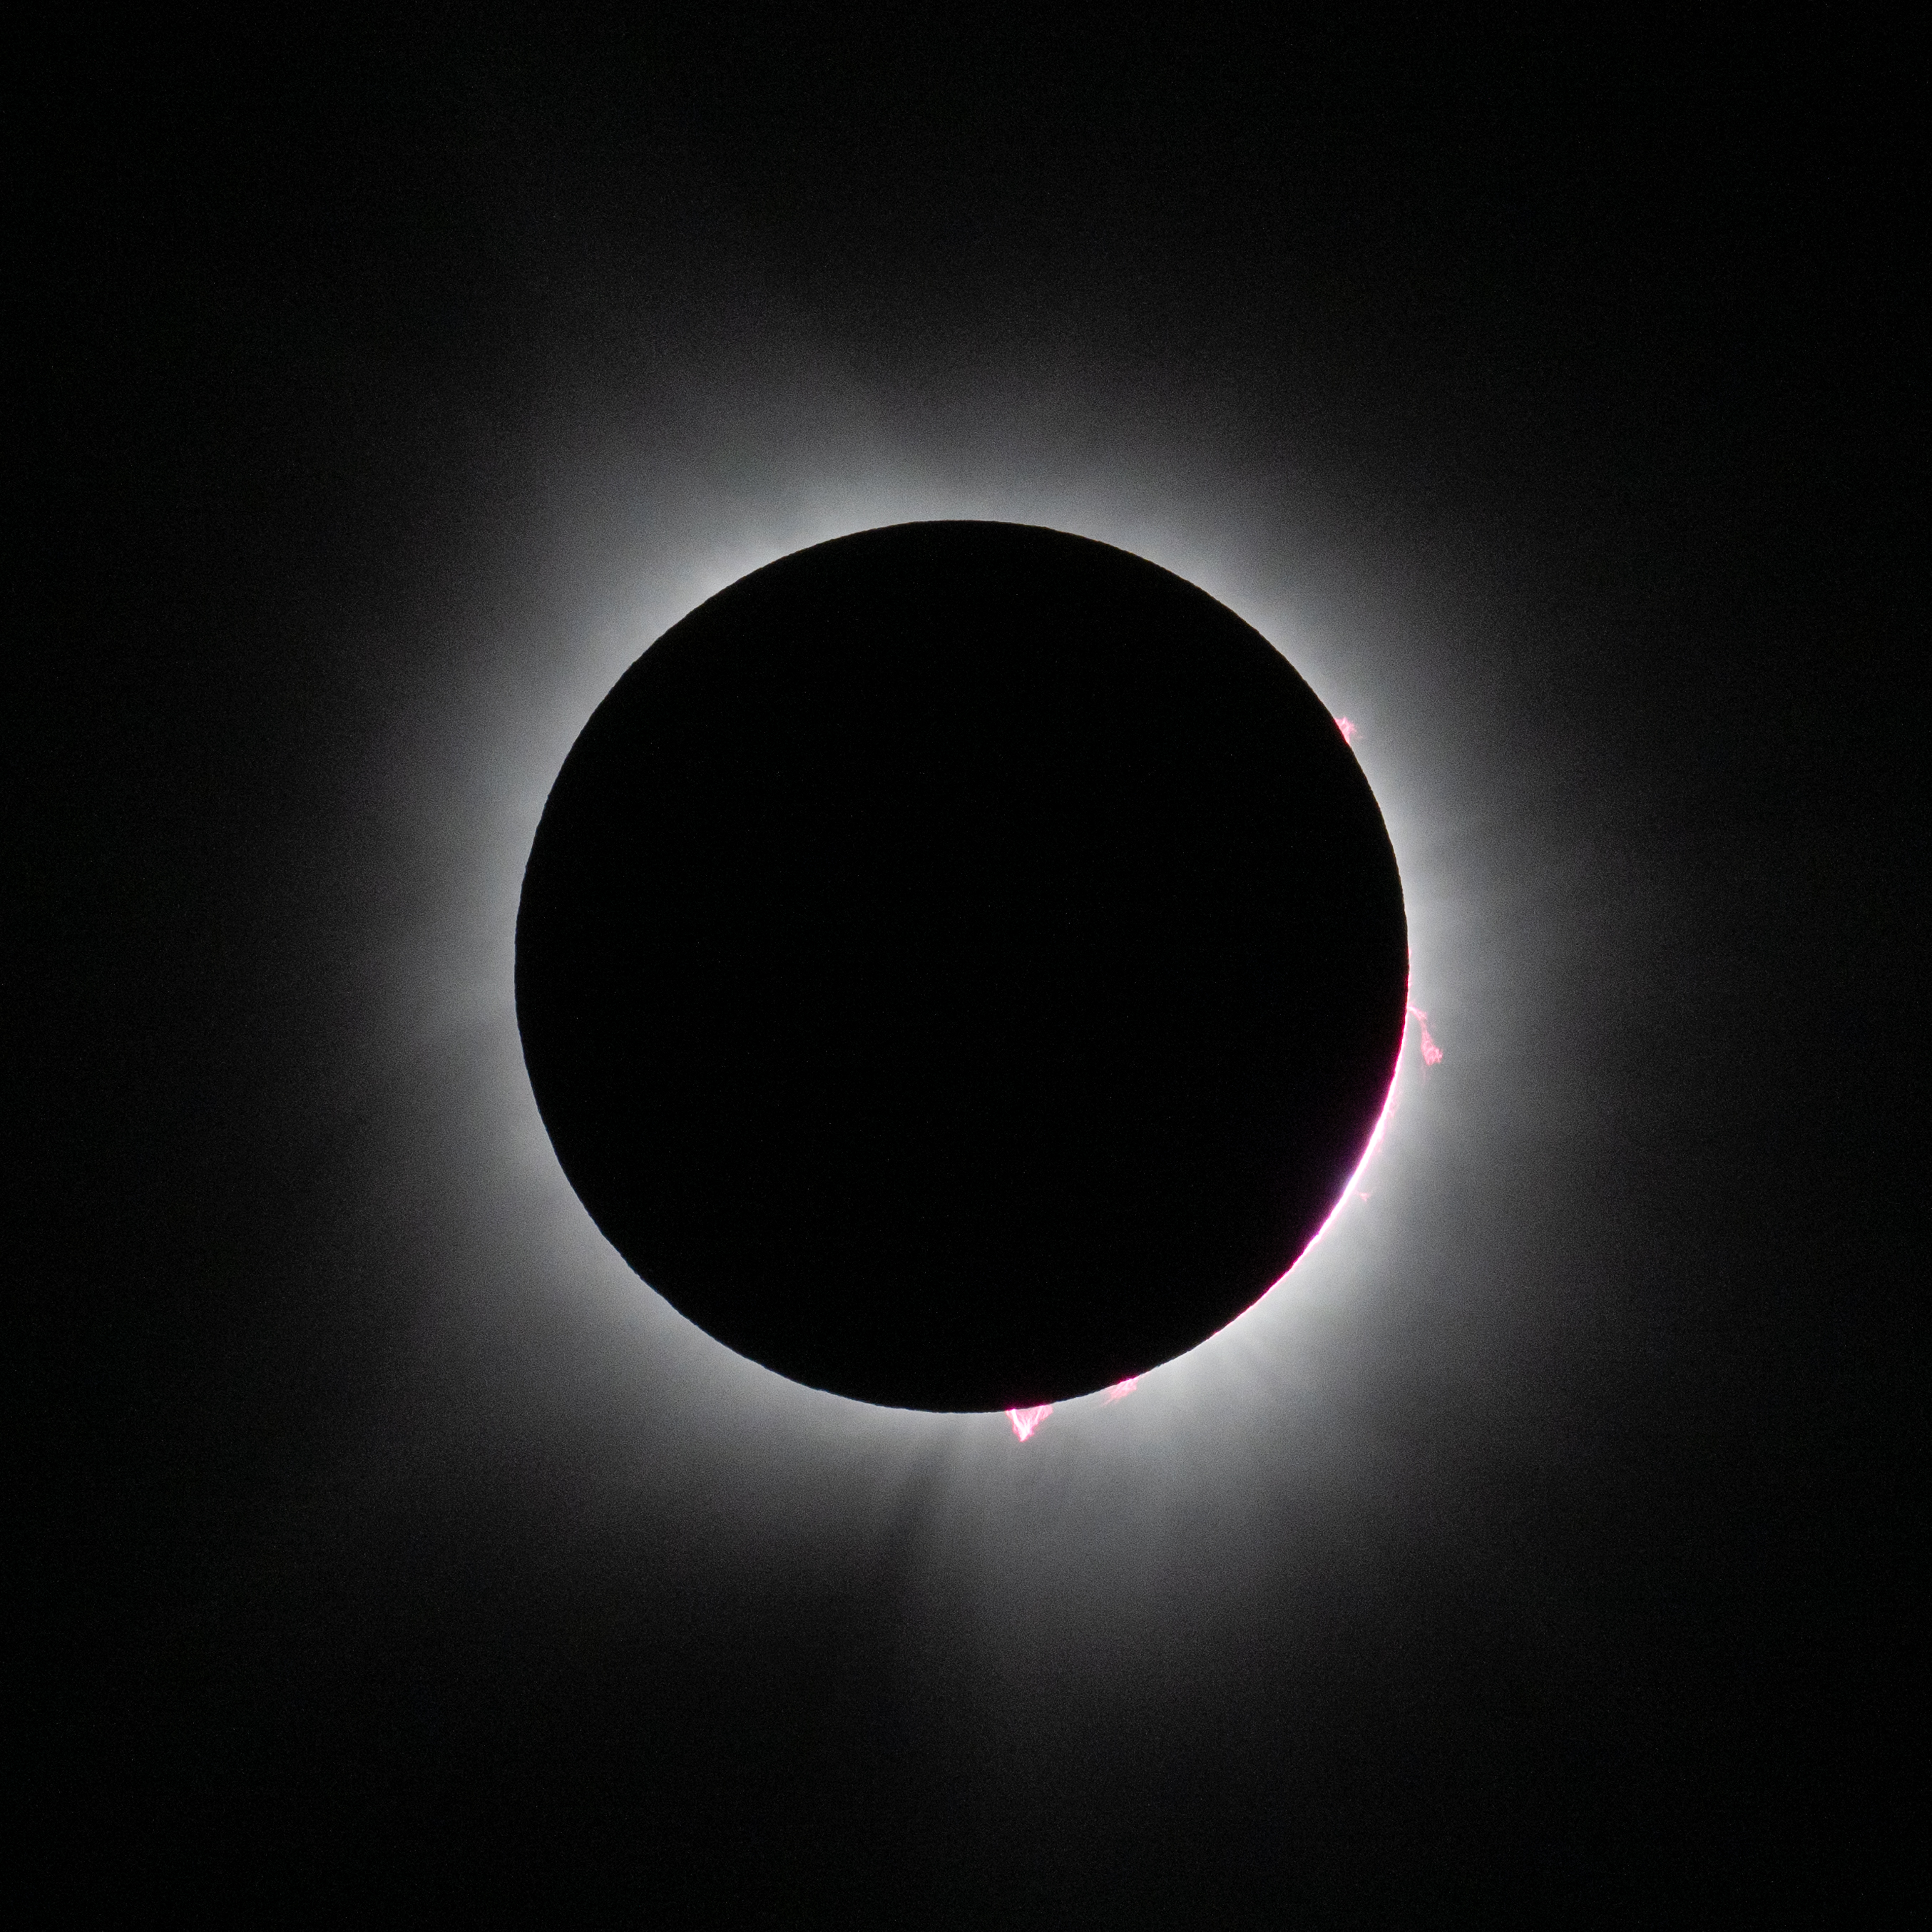

2024 Total Solar Eclipse

A total solar eclipse is seen in Dallas, Texas on Monday, April 8, 2024. A total solar eclipse swept across a narrow portion of the North American continent from Mexico’s Pacific coast to the Atlantic coast of Newfoundland, Canada. A partial solar eclipse was visible across the entire North American continent along with parts of Central America and Europe.

Credit: NASA/Keegan Barber